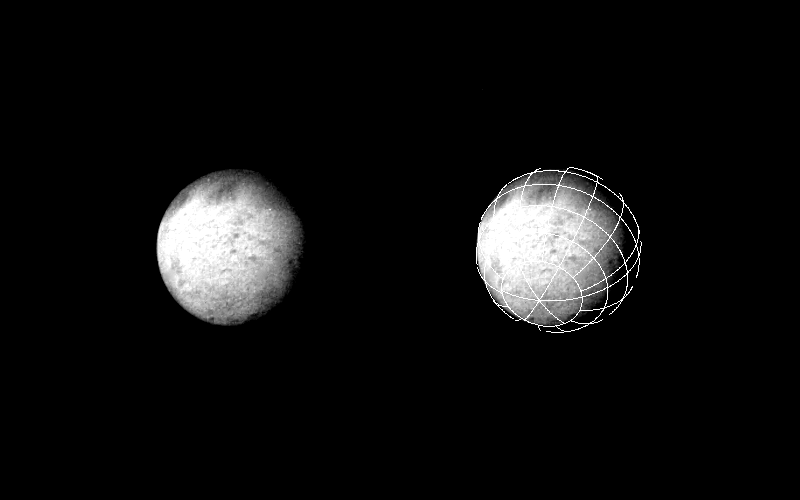

Triton

This photo of Triton is one of a continuing series of “observatory phase” images obtained by the Voyager spacecraft. Lines inscribed on the image at right form a reference grid used by the Imaging Science Team. The Voyager project is managed by the Jet Propulsion Laboratory for the NASA Office of Space Science and Applications.

Credit: NASA/JPL